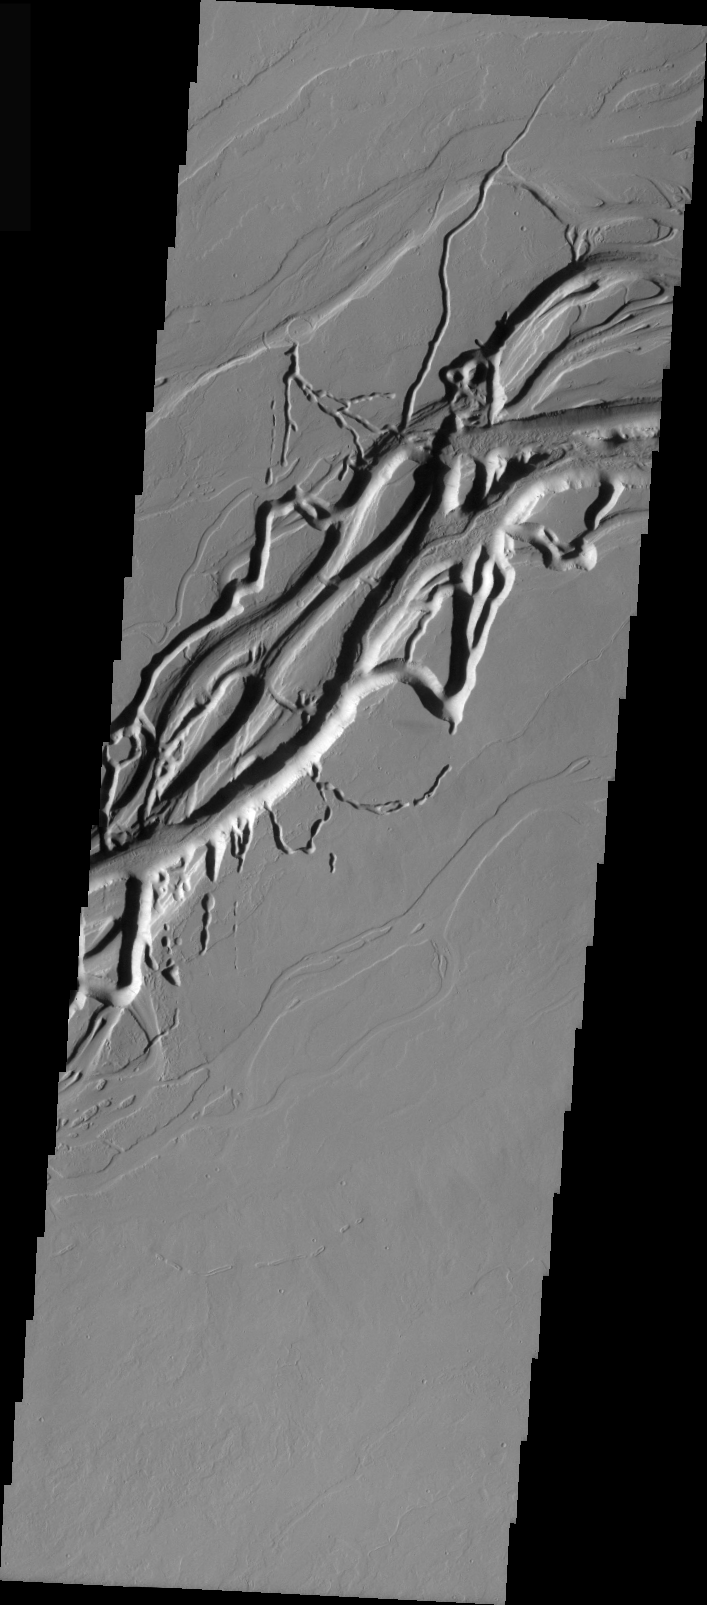

Olympica Fossae Redux

This image is of Olympica Fossae, located further eastward than yesterday’s image and closer to Alba Patera. Note the complexity of the deeper main channel and the nearby collapse channels. The deeper channel may represent an unroofed lava tube or open main lava channel. The floor texture seen in the main channel in both yesterday’s and today’s images may represent the surface of one of the last lava flows hosted by the channel.

Image information: VIS instrument. Latitude 24.5, Longitude 245.4 East (114.6 West). 19 meter/pixel resolution.

Note: this THEMIS visual image has not been radiometrically nor geometrically calibrated for this preliminary release. An empirical correction has been performed to remove instrumental effects. A linear shift has been applied in the cross-track and down-track direction to approximate spacecraft and planetary motion. Fully calibrated and geometrically projected images will be released through the Planetary Data System in accordance with Project policies at a later time.

NASA’s Jet Propulsion Laboratory manages the 2001 Mars Odyssey mission for NASA’s Office of Space Science, Washington, D.C. The Thermal Emission Imaging System (THEMIS) was developed by Arizona State University, Tempe, in collaboration with Raytheon Santa Barbara Remote Sensing. The THEMIS investigation is led by Dr. Philip Christensen at Arizona State University. Lockheed Martin Astronautics, Denver, is the prime contractor for the Odyssey project, and developed and built the orbiter. Mission operations are conducted jointly from Lockheed Martin and from JPL, a division of the California Institute of Technology in Pasadena.

Credit: NASA/JPL/Arizona State University